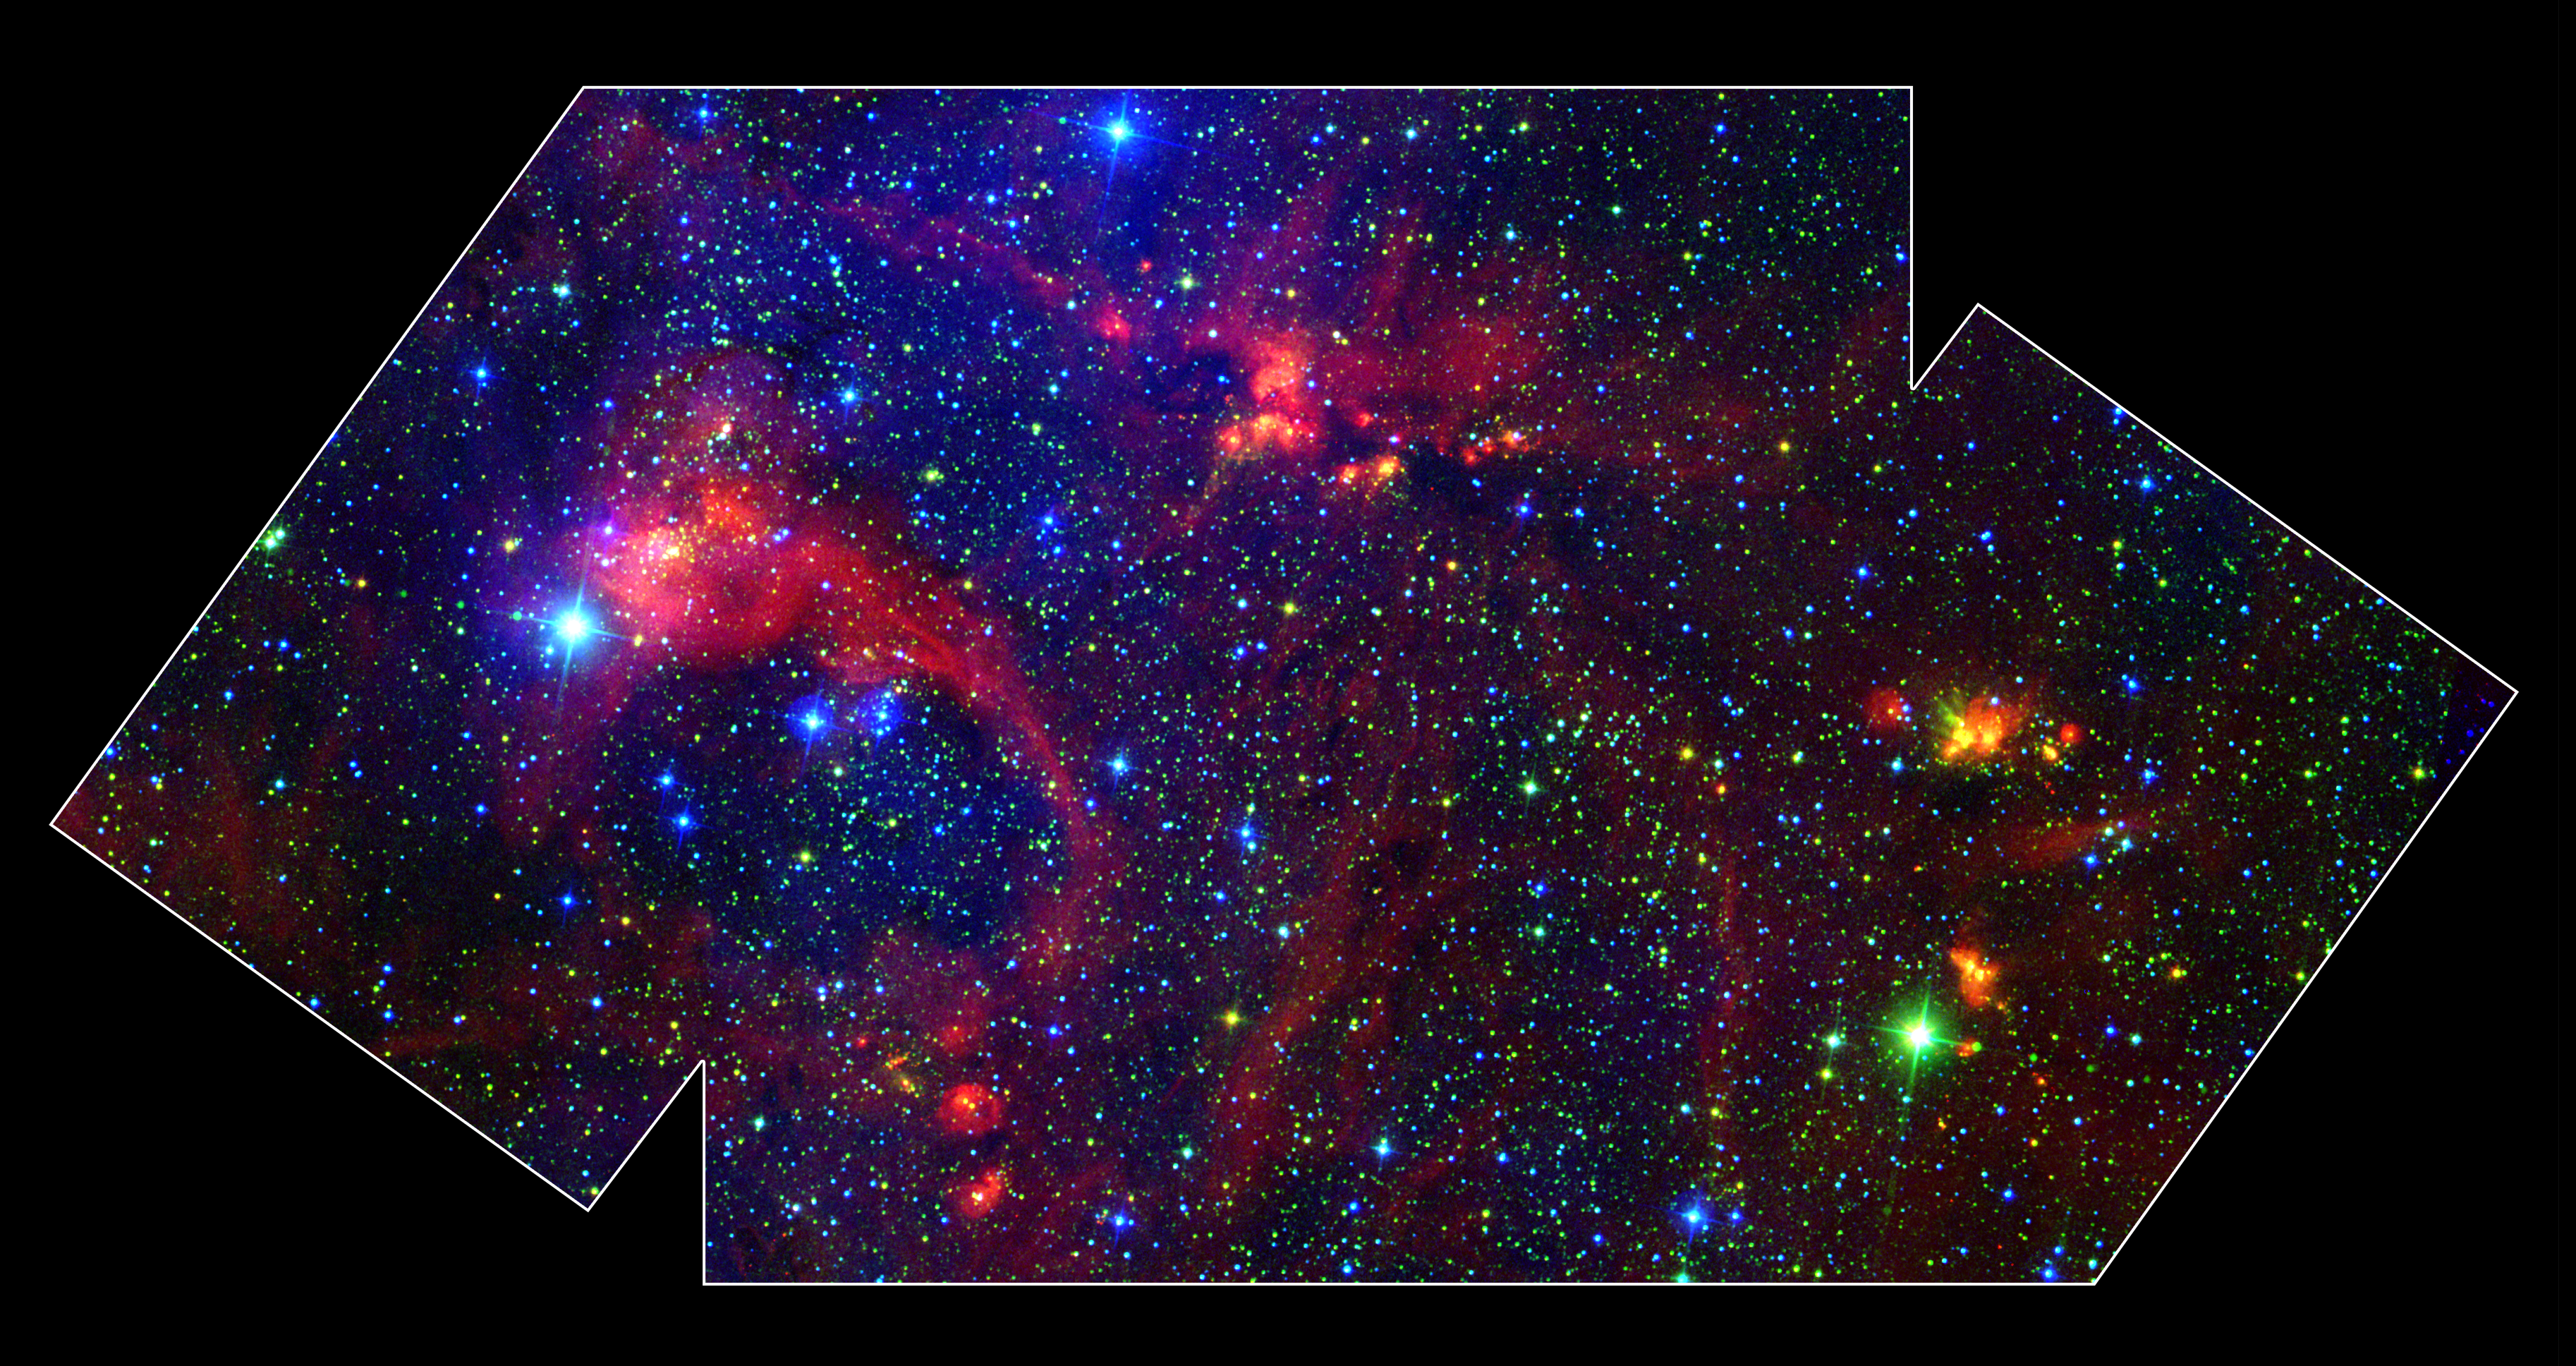

Star Formation in the DR21 Region

Hidden behind a shroud of dust in the constellation Cygnus is a stellar nursery called DR21, which is giving birth to some of the most massive stars in our galaxy. Visible light images reveal no trace of this interstellar cauldron because of heavy dust obscuration. In fact, visible light is attenuated in DR21 by a factor of more than 10,000,000,000, 000,000,000,000,000,000,000,000,000,000 (ten thousand trillion heptillion).

NASA's Spitzer Space Telescope allows us to peek behind the cosmic veil and pinpoint one of the most massive natal stars yet seen in our Milky Way galaxy. The never-before-seen star is 100,000 times as bright as the Sun. Also revealed for the first time is a powerful outflow of hot gas emanating from this star and bursting through a giant molecular cloud.

This colorful image is a large-scale composite mosaic assembled from data collected at a variety of different wavelengths. Views at visible wavelengths appear blue, near-infrared light is depicted as green, and mid-infrared data from the InfraRed Array Camera (IRAC) aboard NASA's Spitzer Space Telescope is portrayed as red. The result is a contrast between structures seen in visible light (blue) and those observed in the infrared (yellow and red). A quick glance shows that most of the action in this image is revealed to the unique eyes of Spitzer. The image covers an area about two times that of a full moon.

Credit: NASA/JPL-Caltech/A. Marston (ESTEC/ESA)